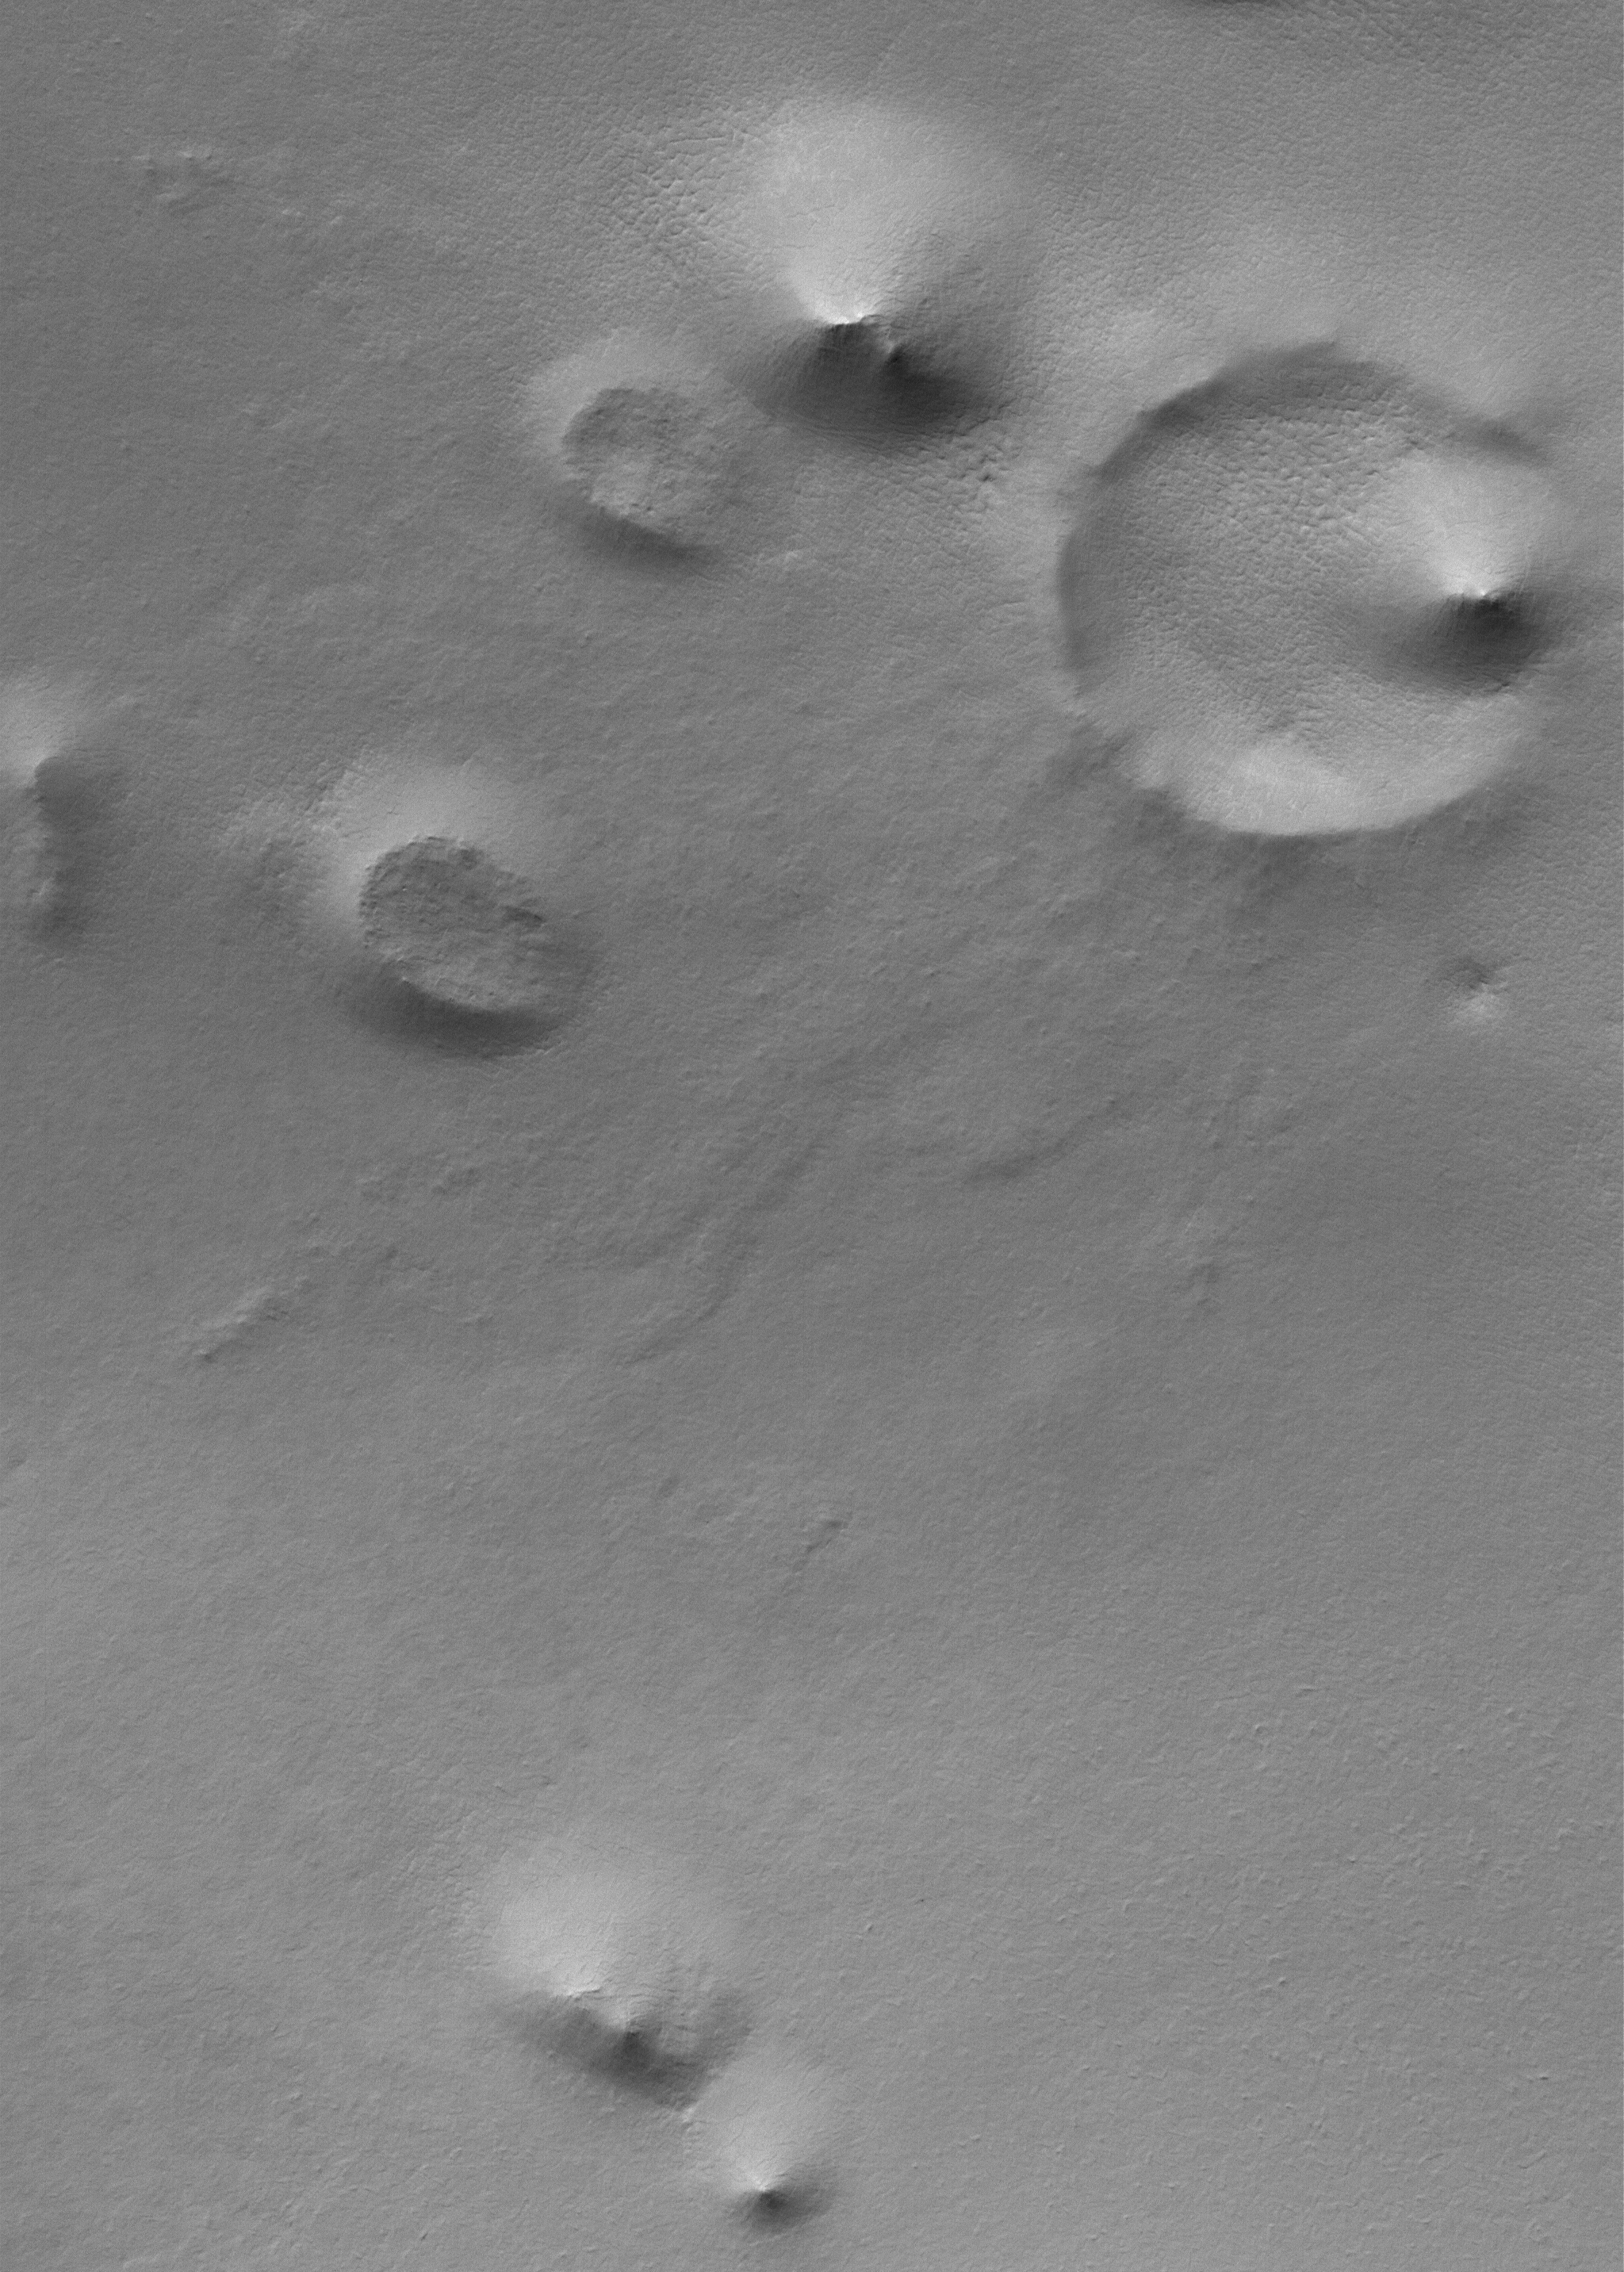

South Polar Hills

28 January 2006
This Mars Global Surveyor (MGS) Mars Orbiter Camera (MOC) image shows a summer scene from the south polar region of Mars. The circular feature in the northeast (upper right) corner of the image is an old meteor impact crater that has been partially filled and buried. The cone-shaped hill that occurs within the crater on its east (right) side is a remnant of material that once covered and completely buried the crater. Perhaps beneath the surfaces in the rest of the image there are other craters that have been filled and buried such that we cannot know, from an image, that they ever existed. The theme of filled, buried, and exhumed craters is one that repeats itself — over and over again — all over Mars.

Location near: 80.3°S, 286.1°W
Image width: ~3 km (~1.9 mi)
Illumination from: upper left
Season: Southern Summer

Credit: NASA/JPL/Malin Space Science Systems